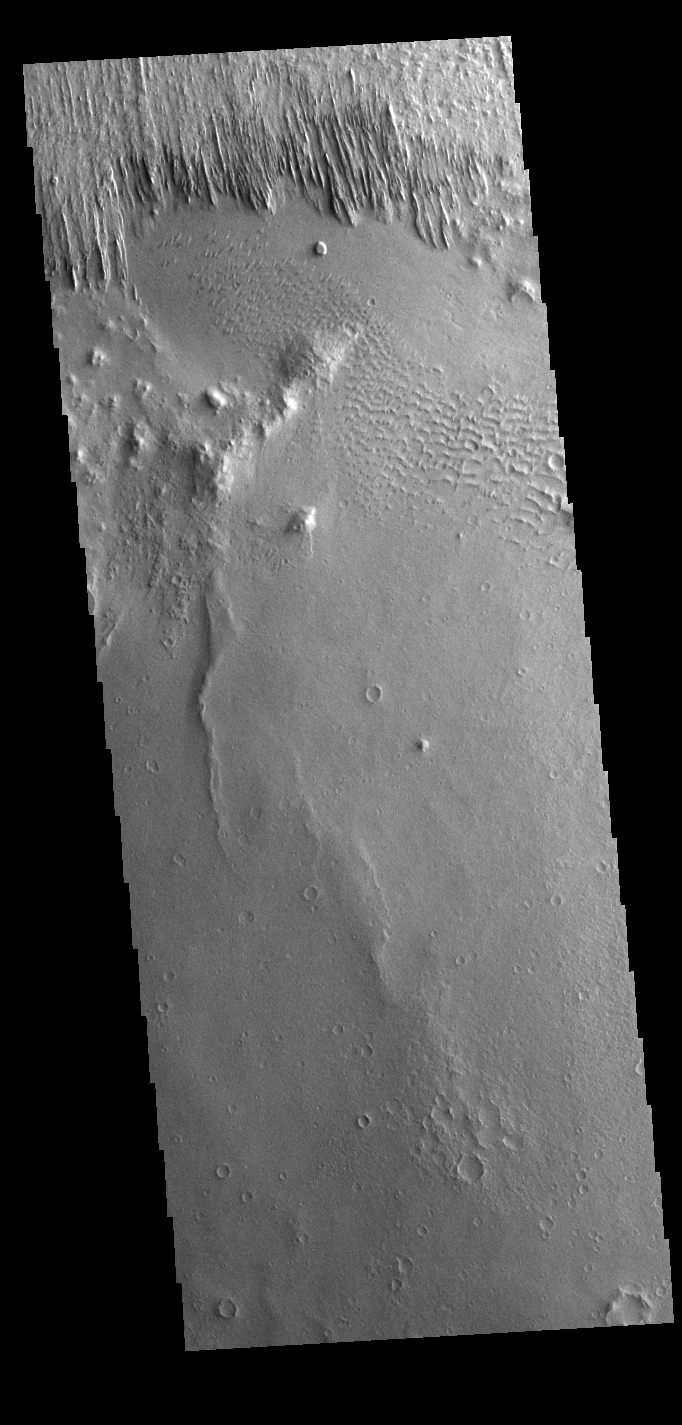

Yardangs

Yardangs are present at the top of this VIS image. These features are created by long term winds scouring a poor cemented surface material into linear ridges and valleys. These yardangs are part of the Medusa Fossae Formation. It has been suggested that this region of Mars provides a large percentage of the surface dust seen around the planet. Ash falls from nearby volcanoes may have been the source of the surface materials eroded into these and other wind eroded landforms.

Credit: NASA/JPL-Caltech/ASU